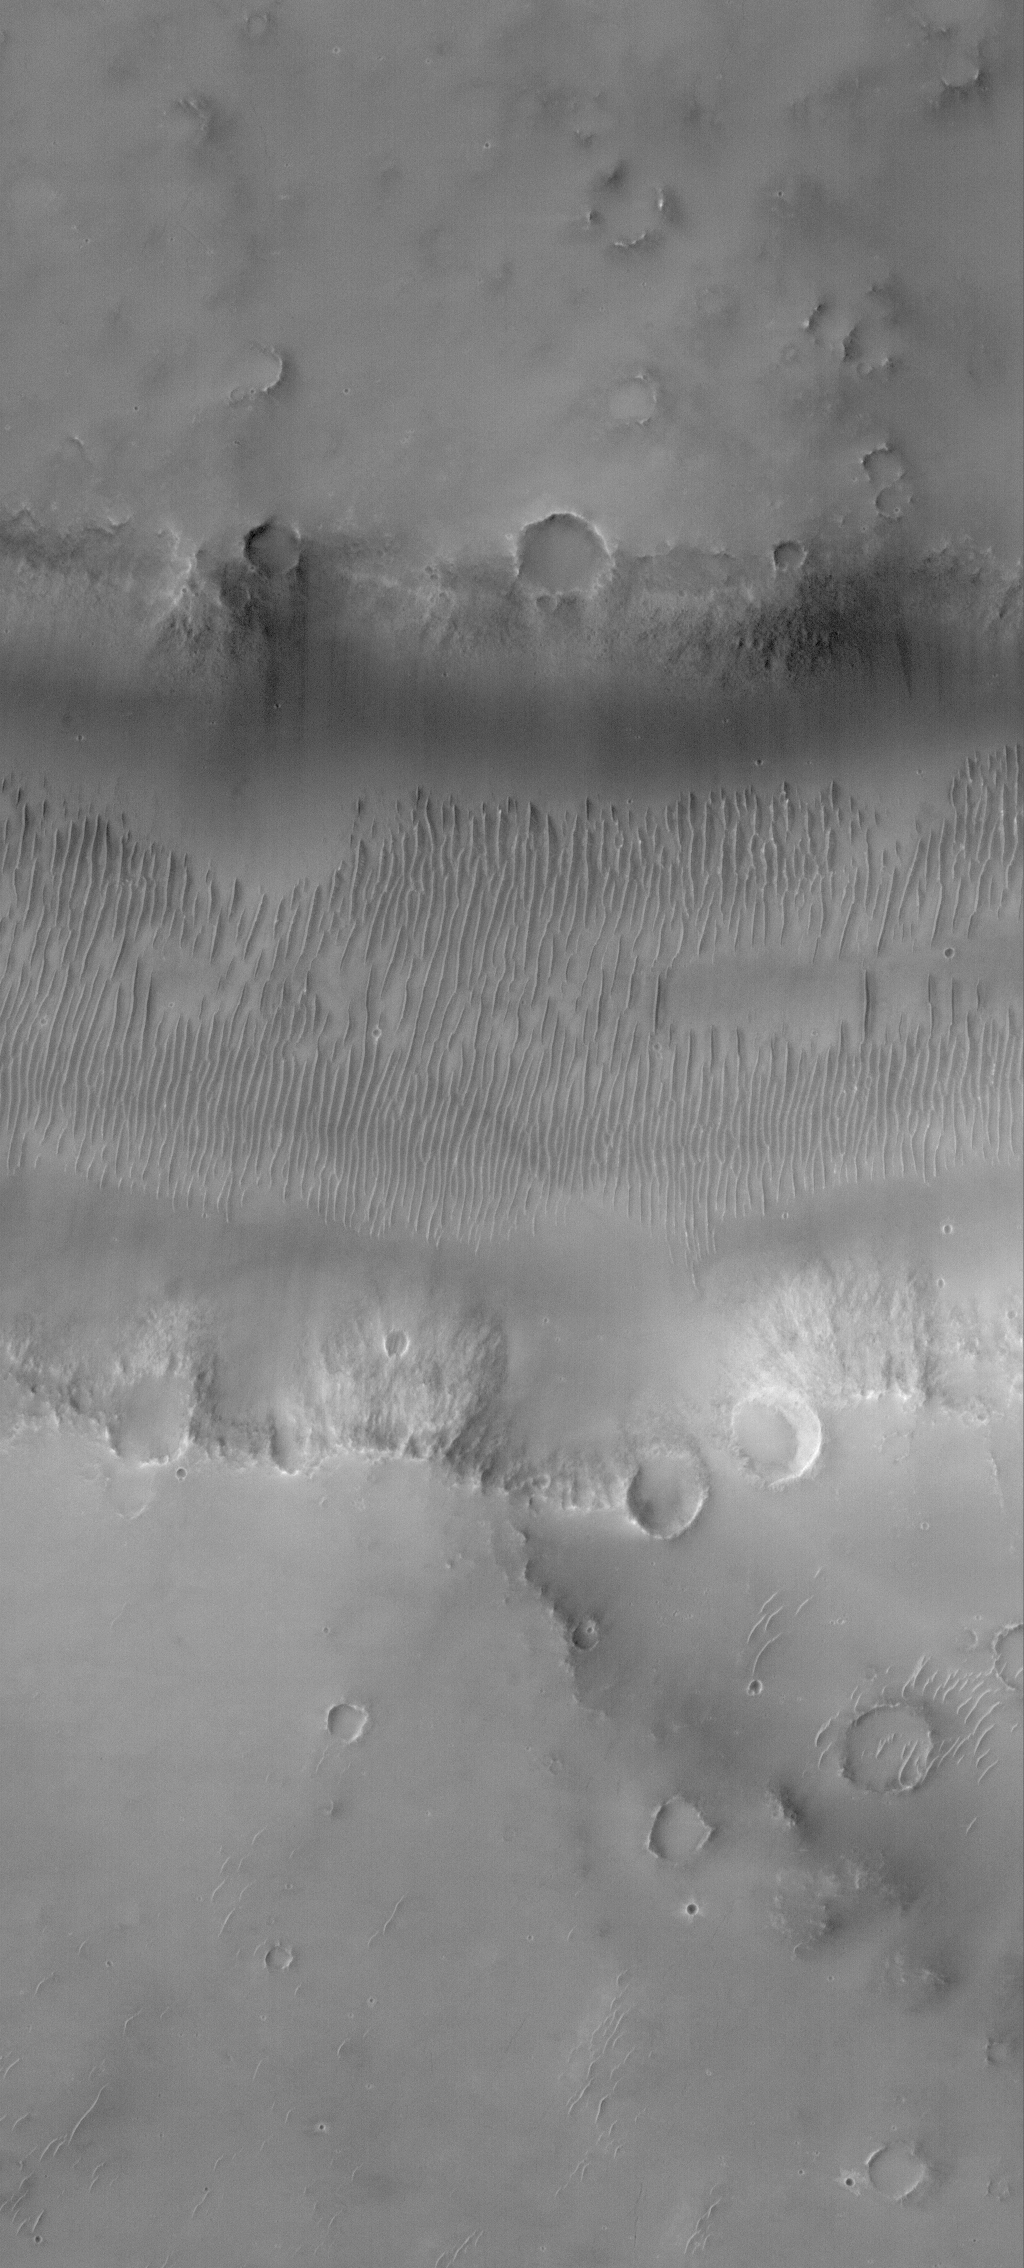

Evros Vallis

13 May 2006
This Mars Global Surveyor (MGS) Mars Orbiter Camera (MOC) image shows a small portion of Evros Vallis, an ancient valley located south of the large impact basin, Schiaparelli. In this image, the walls and floor of the valley, as well as the adjacent upland, are all mantled by dust. In addition to the dust mantle, large, windblown ripples occur in low-lying areas, particularly on the valley floor. The ripples, also, have been covered by dust.

Location near: 12.7°S, 346.7°W
Image width: ~3 km (~1.9 mi)
Illumination from: upper left
Season: Southern Autumn

Credit: NASA/JPL/Malin Space Science Systems